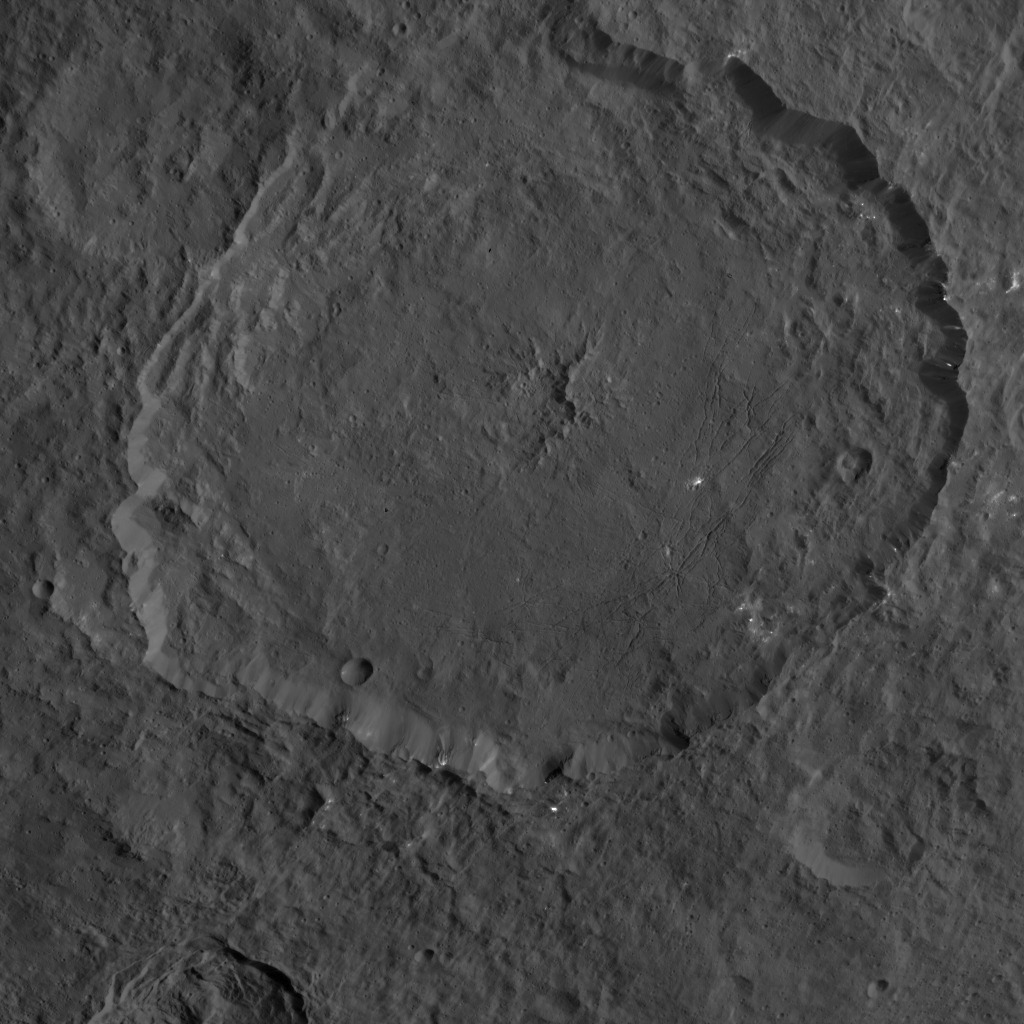

Dawn HAMO Image 51

This image, taken by NASA’s Dawn spacecraft, shows a portion of the northern hemisphere of dwarf planet Ceres from an altitude of 915 miles (1,470 kilometers). The image was taken on Sept. 25, 2015, and has a resolution of 450 feet (140 meters) per pixel.

Dantu crater, named for the Ghanan god associated with the planting of corn, is featured in this image. Its diameter is 77.1 miles (124 kilometers).

Dawn’s mission is managed by JPL for NASA’s Science Mission Directorate in Washington. Dawn is a project of the directorate’s Discovery Program, managed by NASA’s Marshall Space Flight Center in Huntsville, Alabama. UCLA is responsible for overall Dawn mission science. Orbital ATK, Inc., in Dulles, Virginia, designed and built the spacecraft. The German Aerospace Center, the Max Planck Institute for Solar System Research, the Italian Space Agency and the Italian National Astrophysical Institute are international partners on the mission team.

Credit: NASA/JPL-Caltech/UCLA/MPS/DLR/IDA